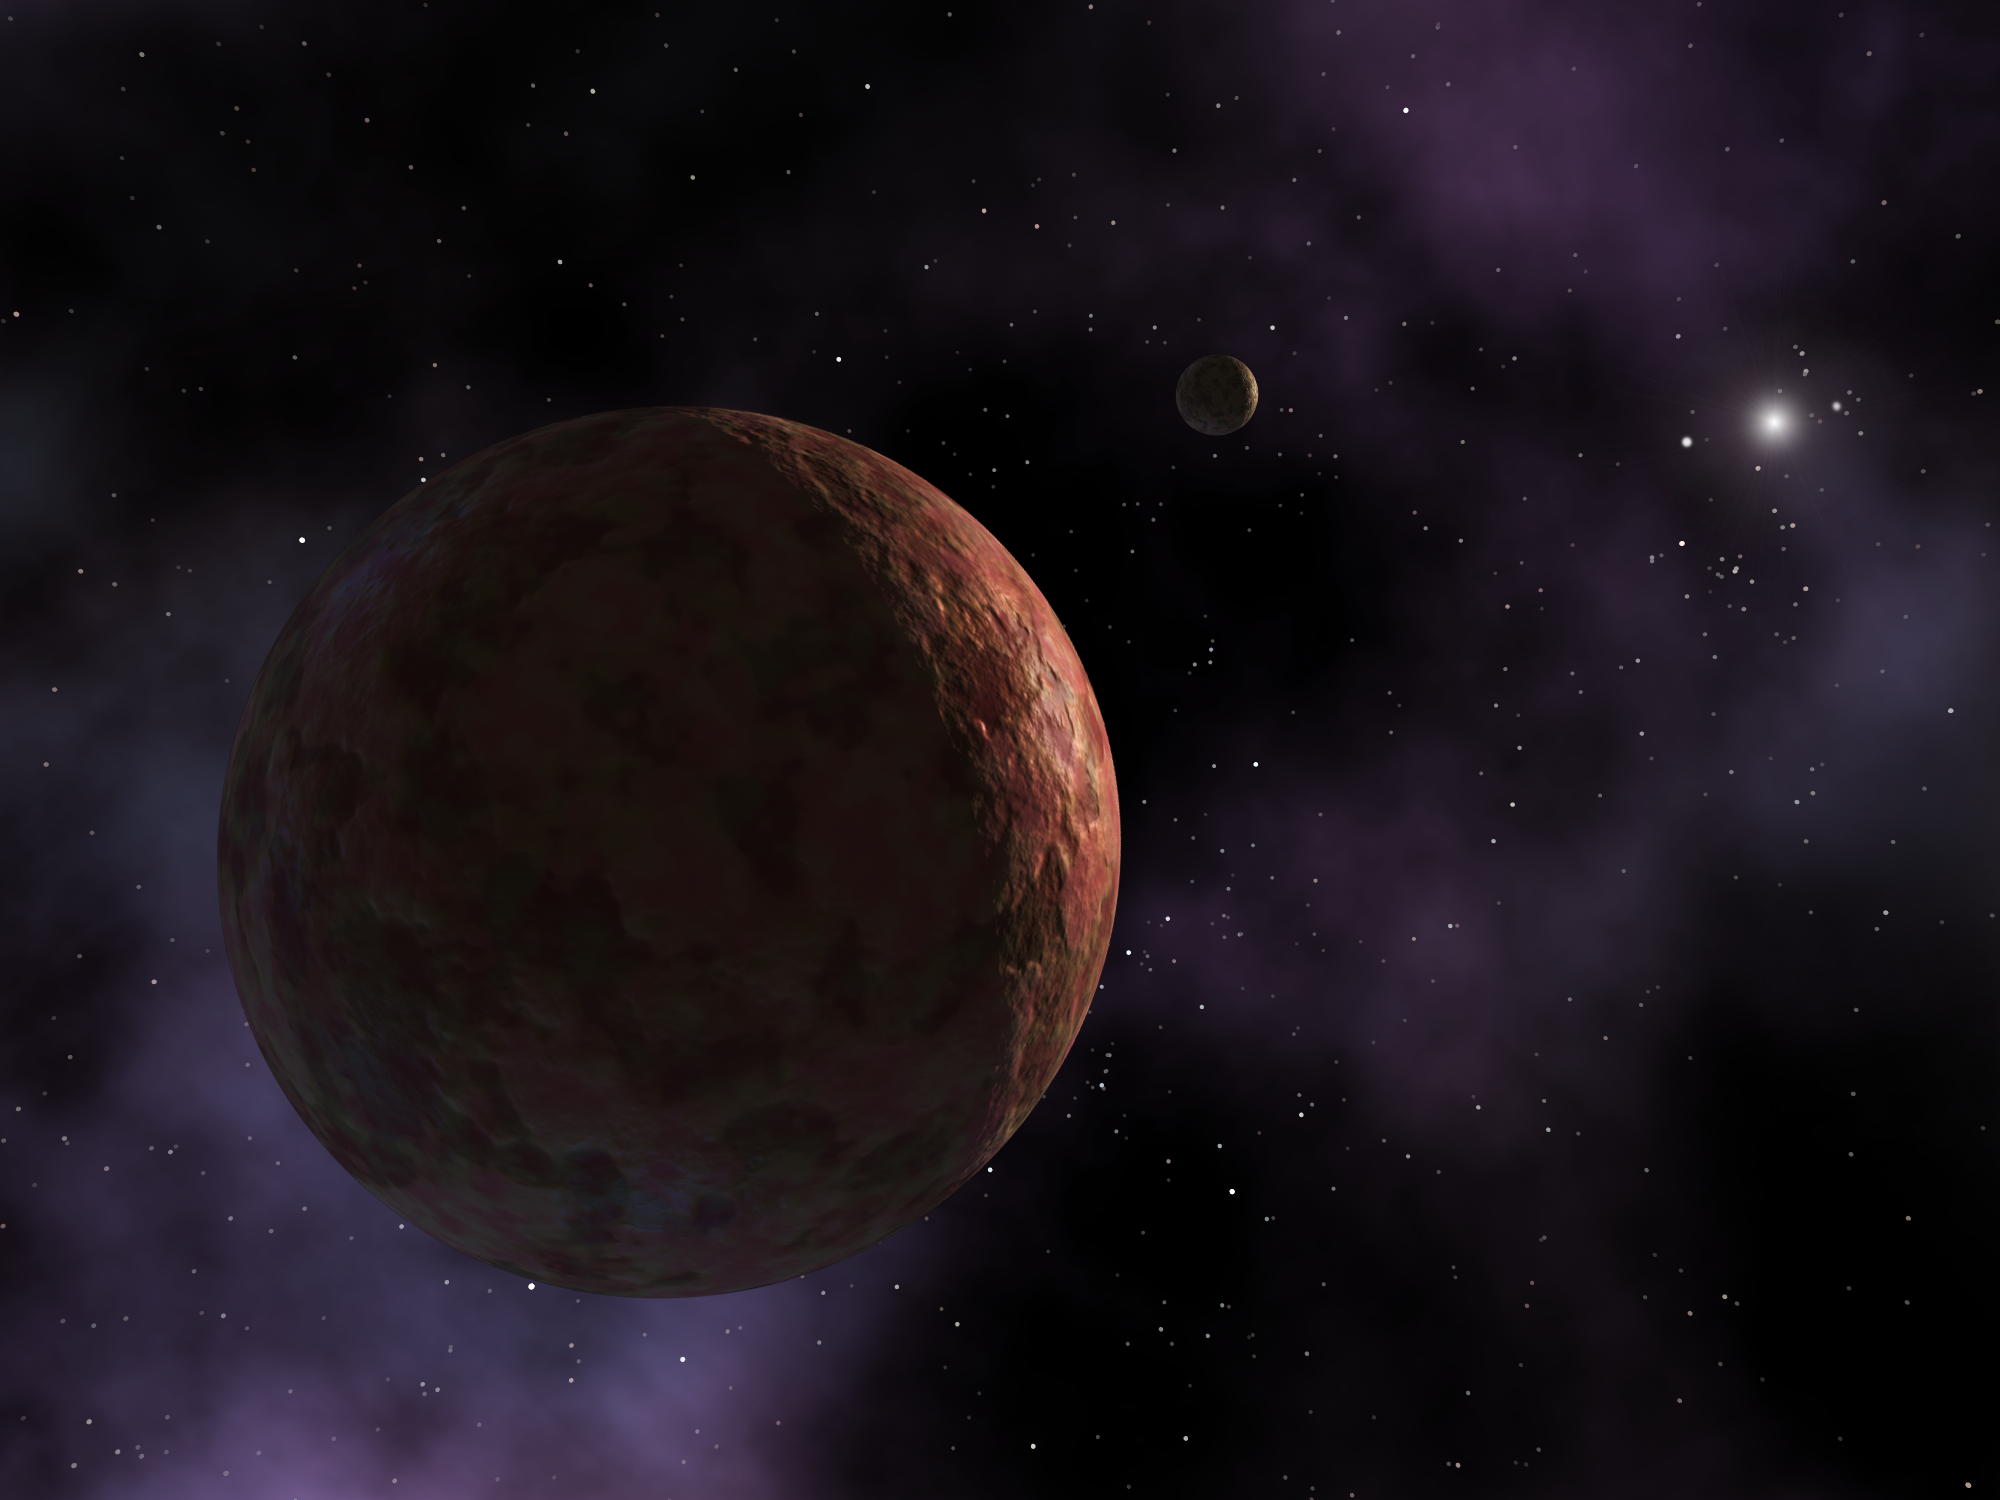

Artist's Conception of Sedna

In this artist's visualization, the newly discovered planet-like object, dubbed "Sedna," is shown where it resides at the outer edges of the known solar system. The object is so far away that the Sun appears as an extremely bright star instead of the large, warm disc observed from Earth. All that is known about Sedna's appearance is that it has a reddish hue, almost as red and reflective as the planet Mars. In the distance is a hypothetical small moon, which scientists believe may be orbiting this distant body.

Credit: NASA/JPL-Caltech/R. Hurt (SSC)